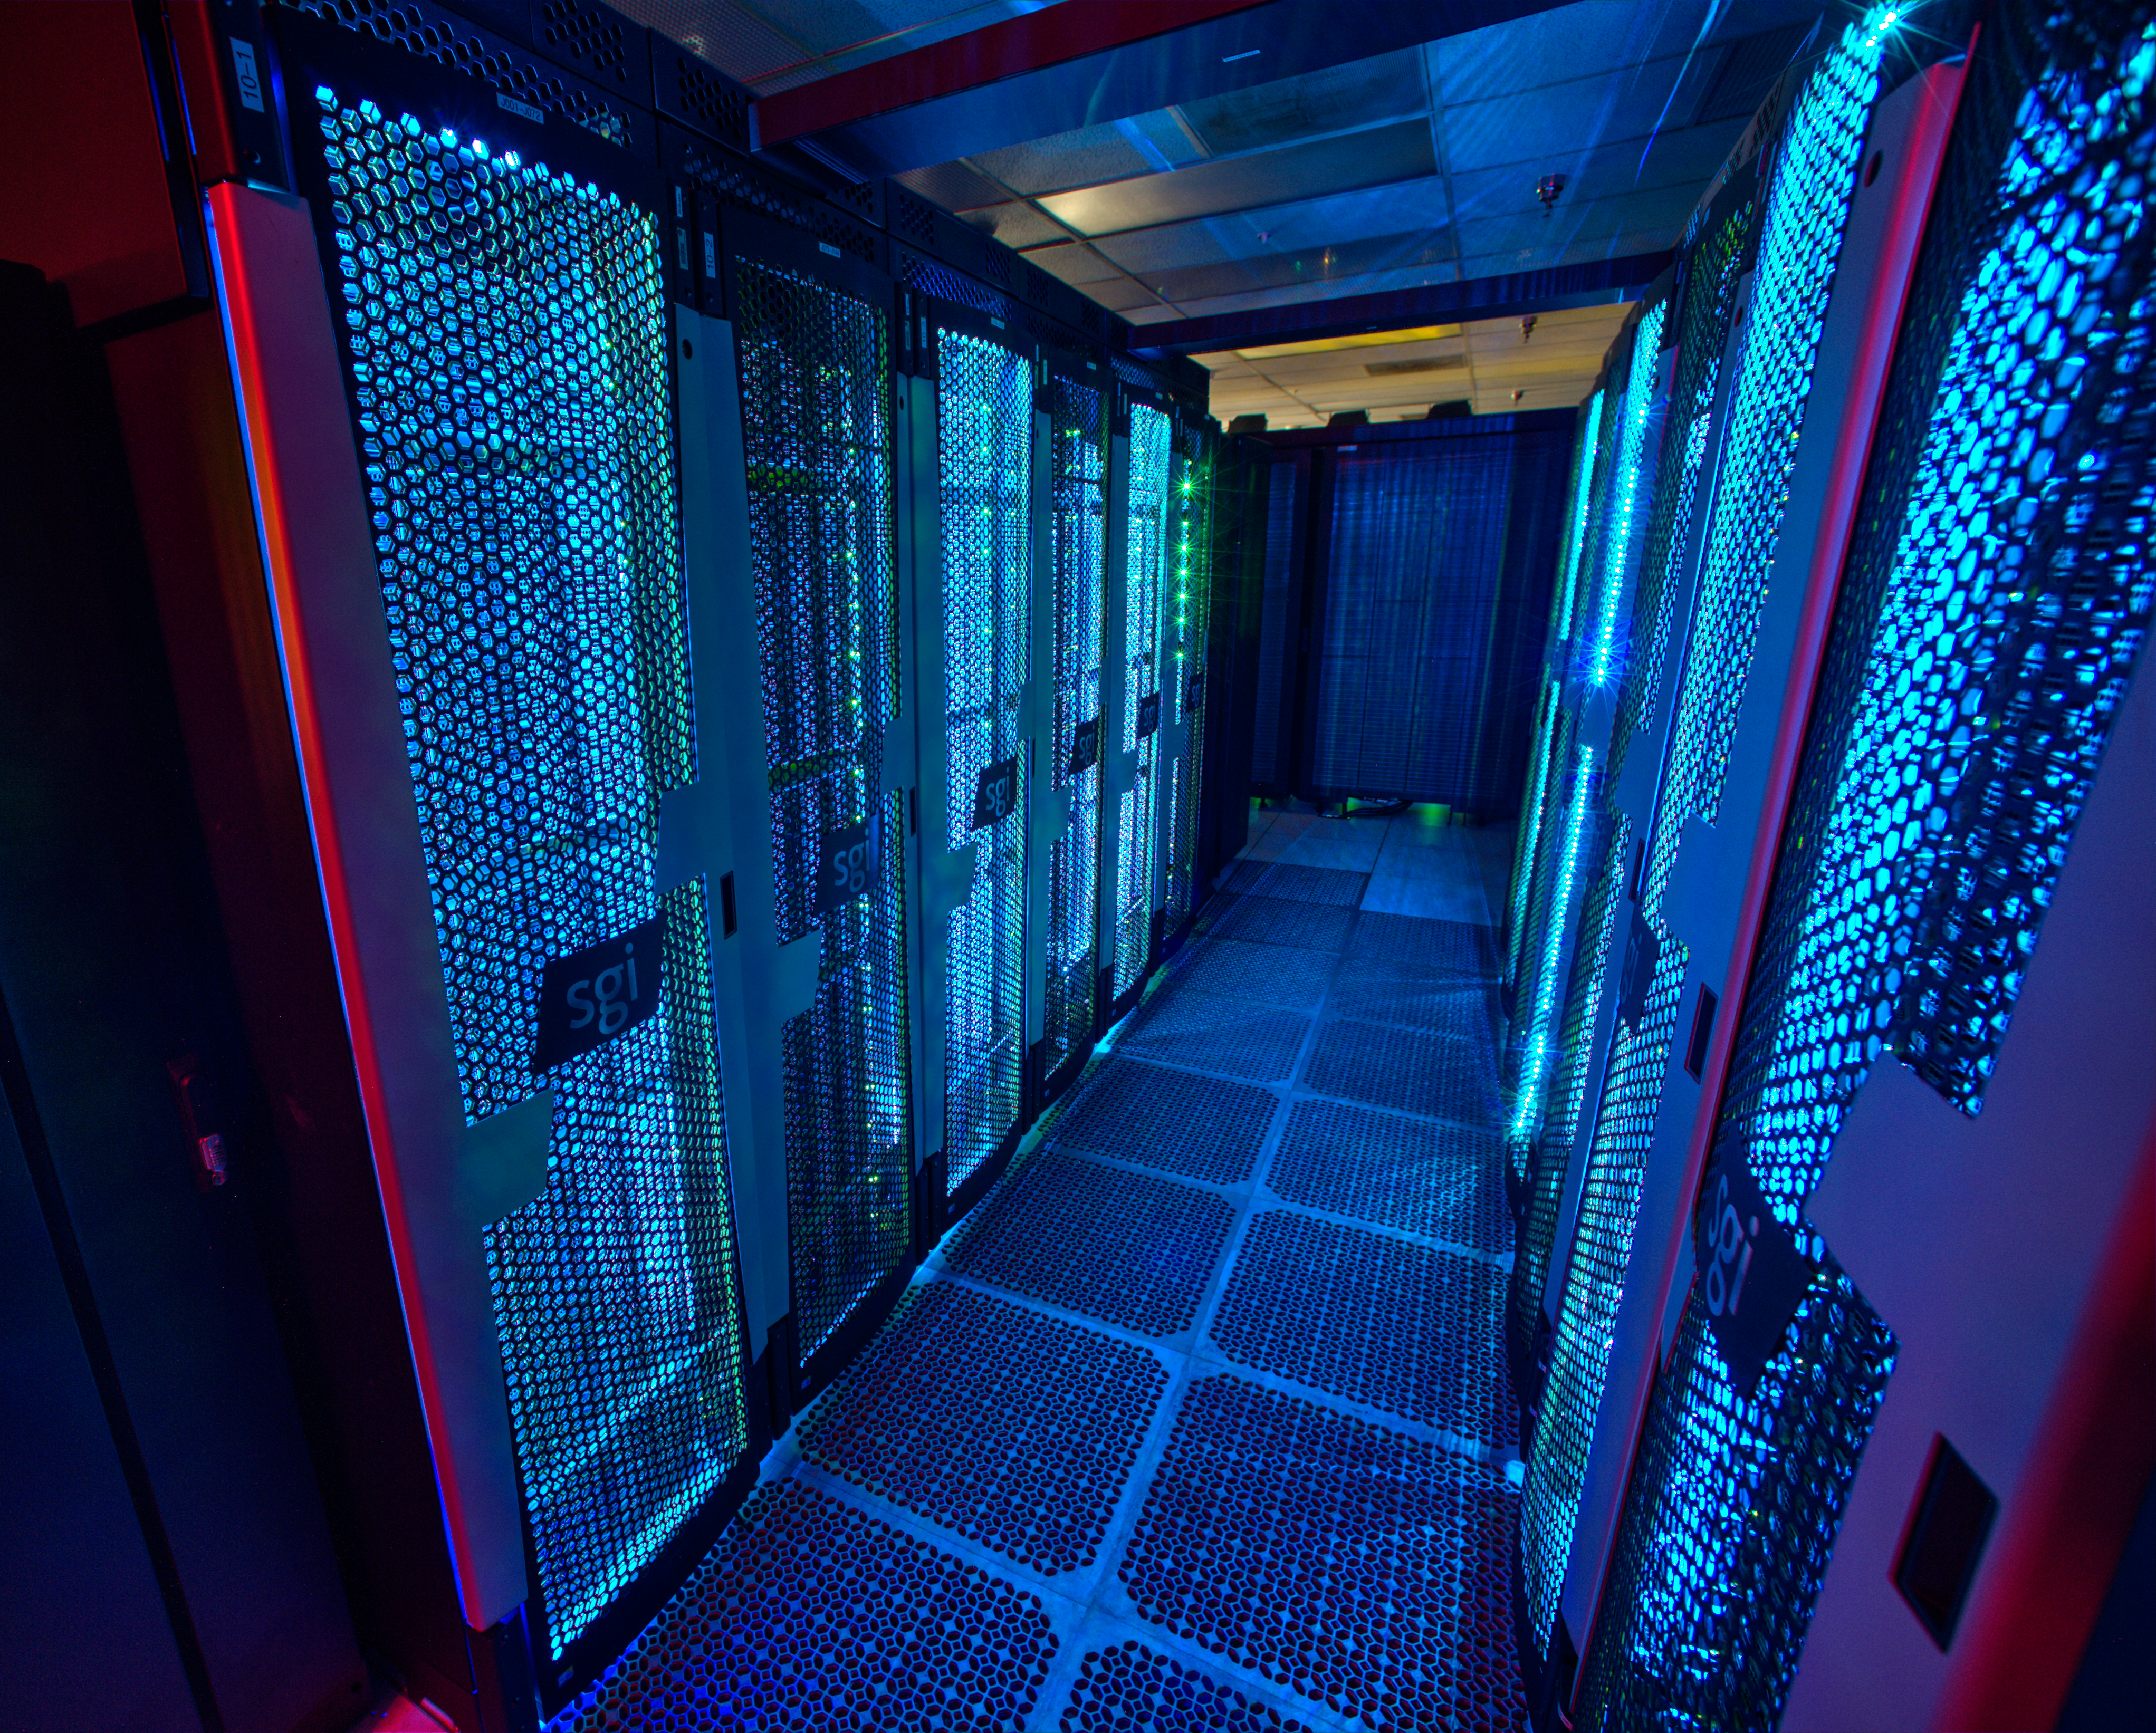

NCCS Discover Supercomputer

Credit: NASA/GSFC/Bill Hrybyk